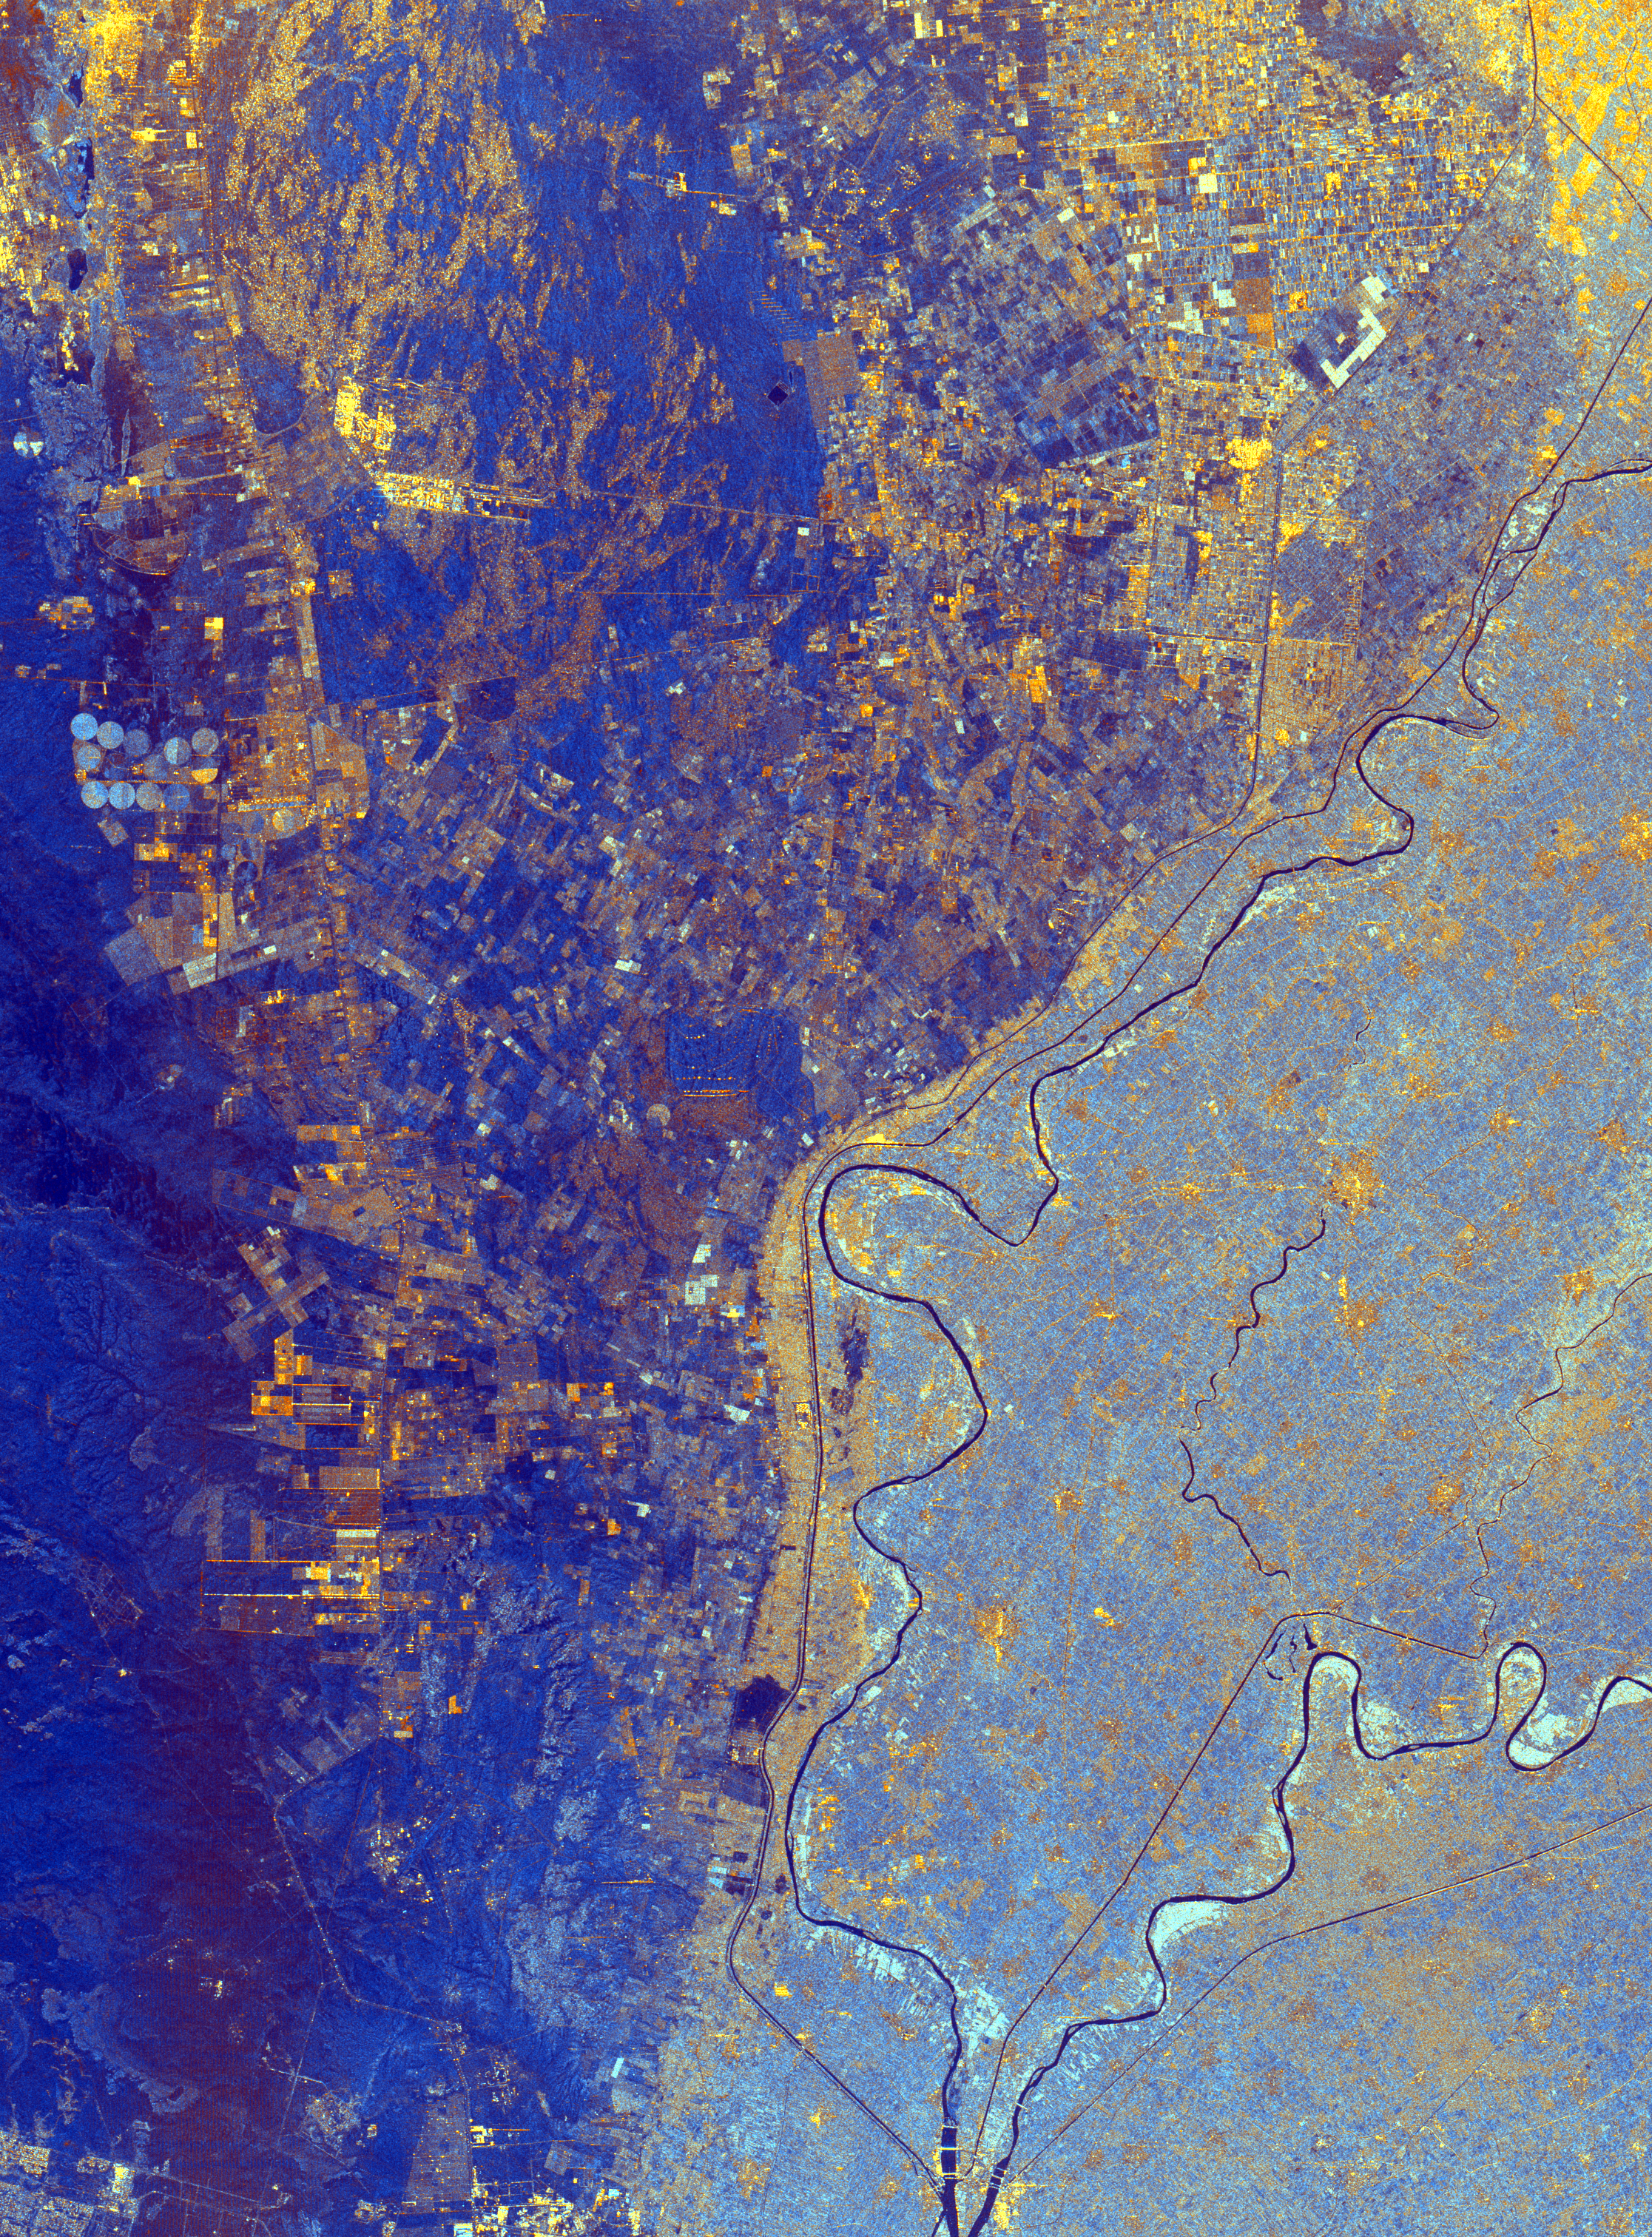

Space Radar Image of Nile River Delta, Egypt

This spaceborne radar image shows the area just north of the city of Cairo, Egypt, where the Nile River splits into two main branches. The Rosetta Branch is the curving dark line in the center of the image and the Damietta Branch is the curving dark line in the lower right of the image. The light blue area on the right half of the image is a portion of the Nile River Delta. The thinner, straighter lines and the small network of gold lines are irrigation canals. There are more than 10,000 kilometers of canals throughout the Nile Delta. A transition zone of irrigated fields is shown in blue and yellow between the irrigated delta and the surrounding desert. The desert is the dark blue area on the left side of the image lacking the pattern of irrigated fields.

This image was acquired by the Spaceborne Imaging Radar-C/X-band Synthetic Aperture Radar (SIR-C/X-SAR) on October 4, 1994, onboardthe space shuttle Endeavour. The image is 75 kilometers by 60 kilometers (46 miles by 37 miles) and is centered at 30.2 degreesnorth latitude, 31.1 degrees east longitude. North is toward the upper right. The colors are assigned to different radar frequencies and polarizations as follows: red is L-band, horizontally transmitted and received; green is C-band, horizontally transmitted and received; and blue is the ratio of C-band and L-band, horizontally transmitted and received. SIR-C/X-SAR, a joint mission of the German, Italian and United States space agencies, is part of NASA’s Mission to PlanetEarth program.

Credit: NASA/JPL